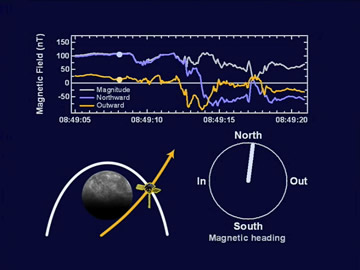

A Movie of Magnetometer Measurements from the Second Mercury Flyby

This animation is a zoom-in of MESSENGER’s second Mercury flyby outbound magnetopause crossing, showing nine seconds of magnetic field data at high resolution sampled 20 times per second. Data were obtained at the point shown by the spacecraft in the lower left as it crossed the magnetopause (white trace). The strong magnetic field directed inward at the magnetopause (18:49:14 UT) indicates that Mercury has the most intensely driven magnetosphere system ever observed in situ. Additional figures generated using MAG data show the magnetic field strengths (see PIA11404) and compare the interactions between Mercury’s magnetosphere and the solar wind (see PIA11408) during both of MESSENGER’s two Mercury flybys.

Date Acquired: October 6, 2008
Instrument: Magnetometer (MAG)

These images are from MESSENGER, a NASA Discovery mission to conduct the first orbital study of the innermost planet, Mercury. For information regarding the use of images, see the MESSENGER image use policy.

Credit: NASA/Johns Hopkins University Applied Physics Laboratory/Carnegie Institution of Washington